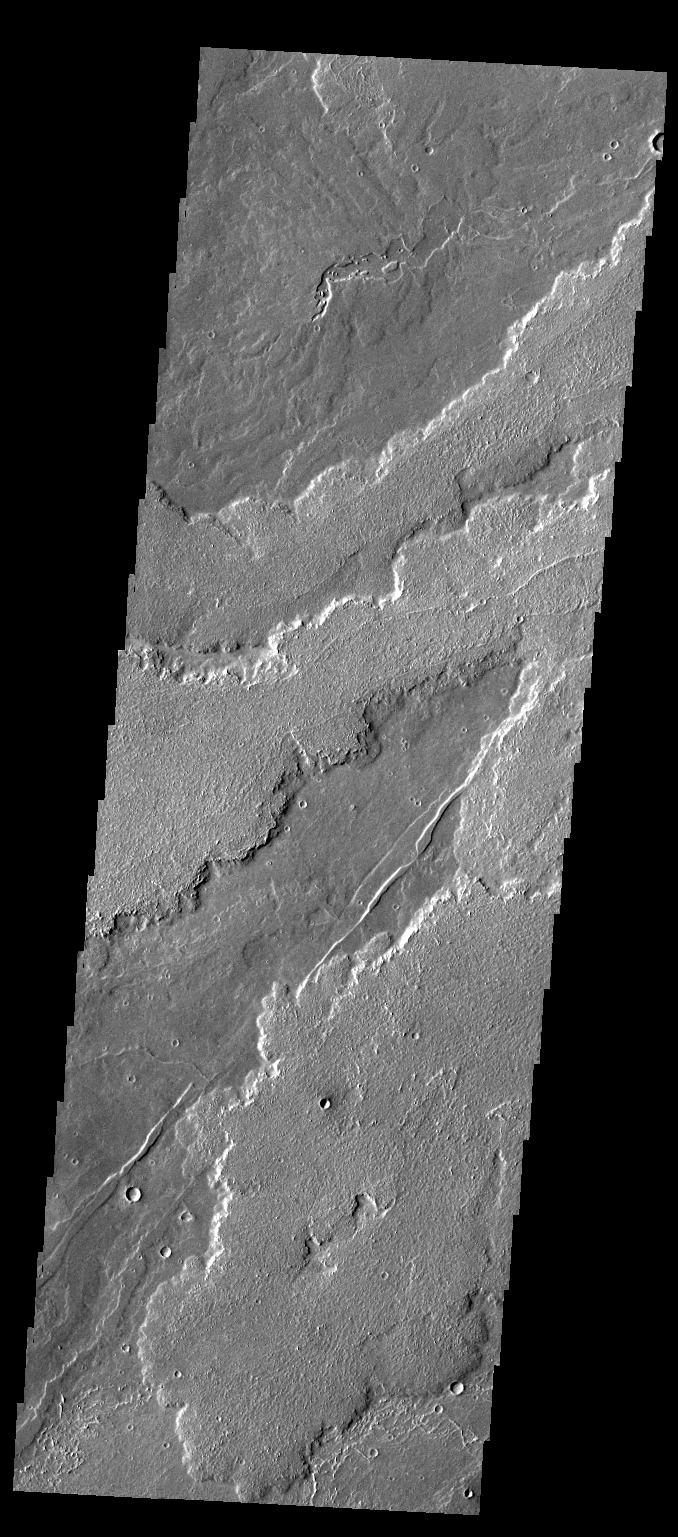

Daedalia Planum

This VIS image shows part of the extensive field of lava flows that make up Daedalia Planum.

Credit: NASA/JPL-Caltech/ASU